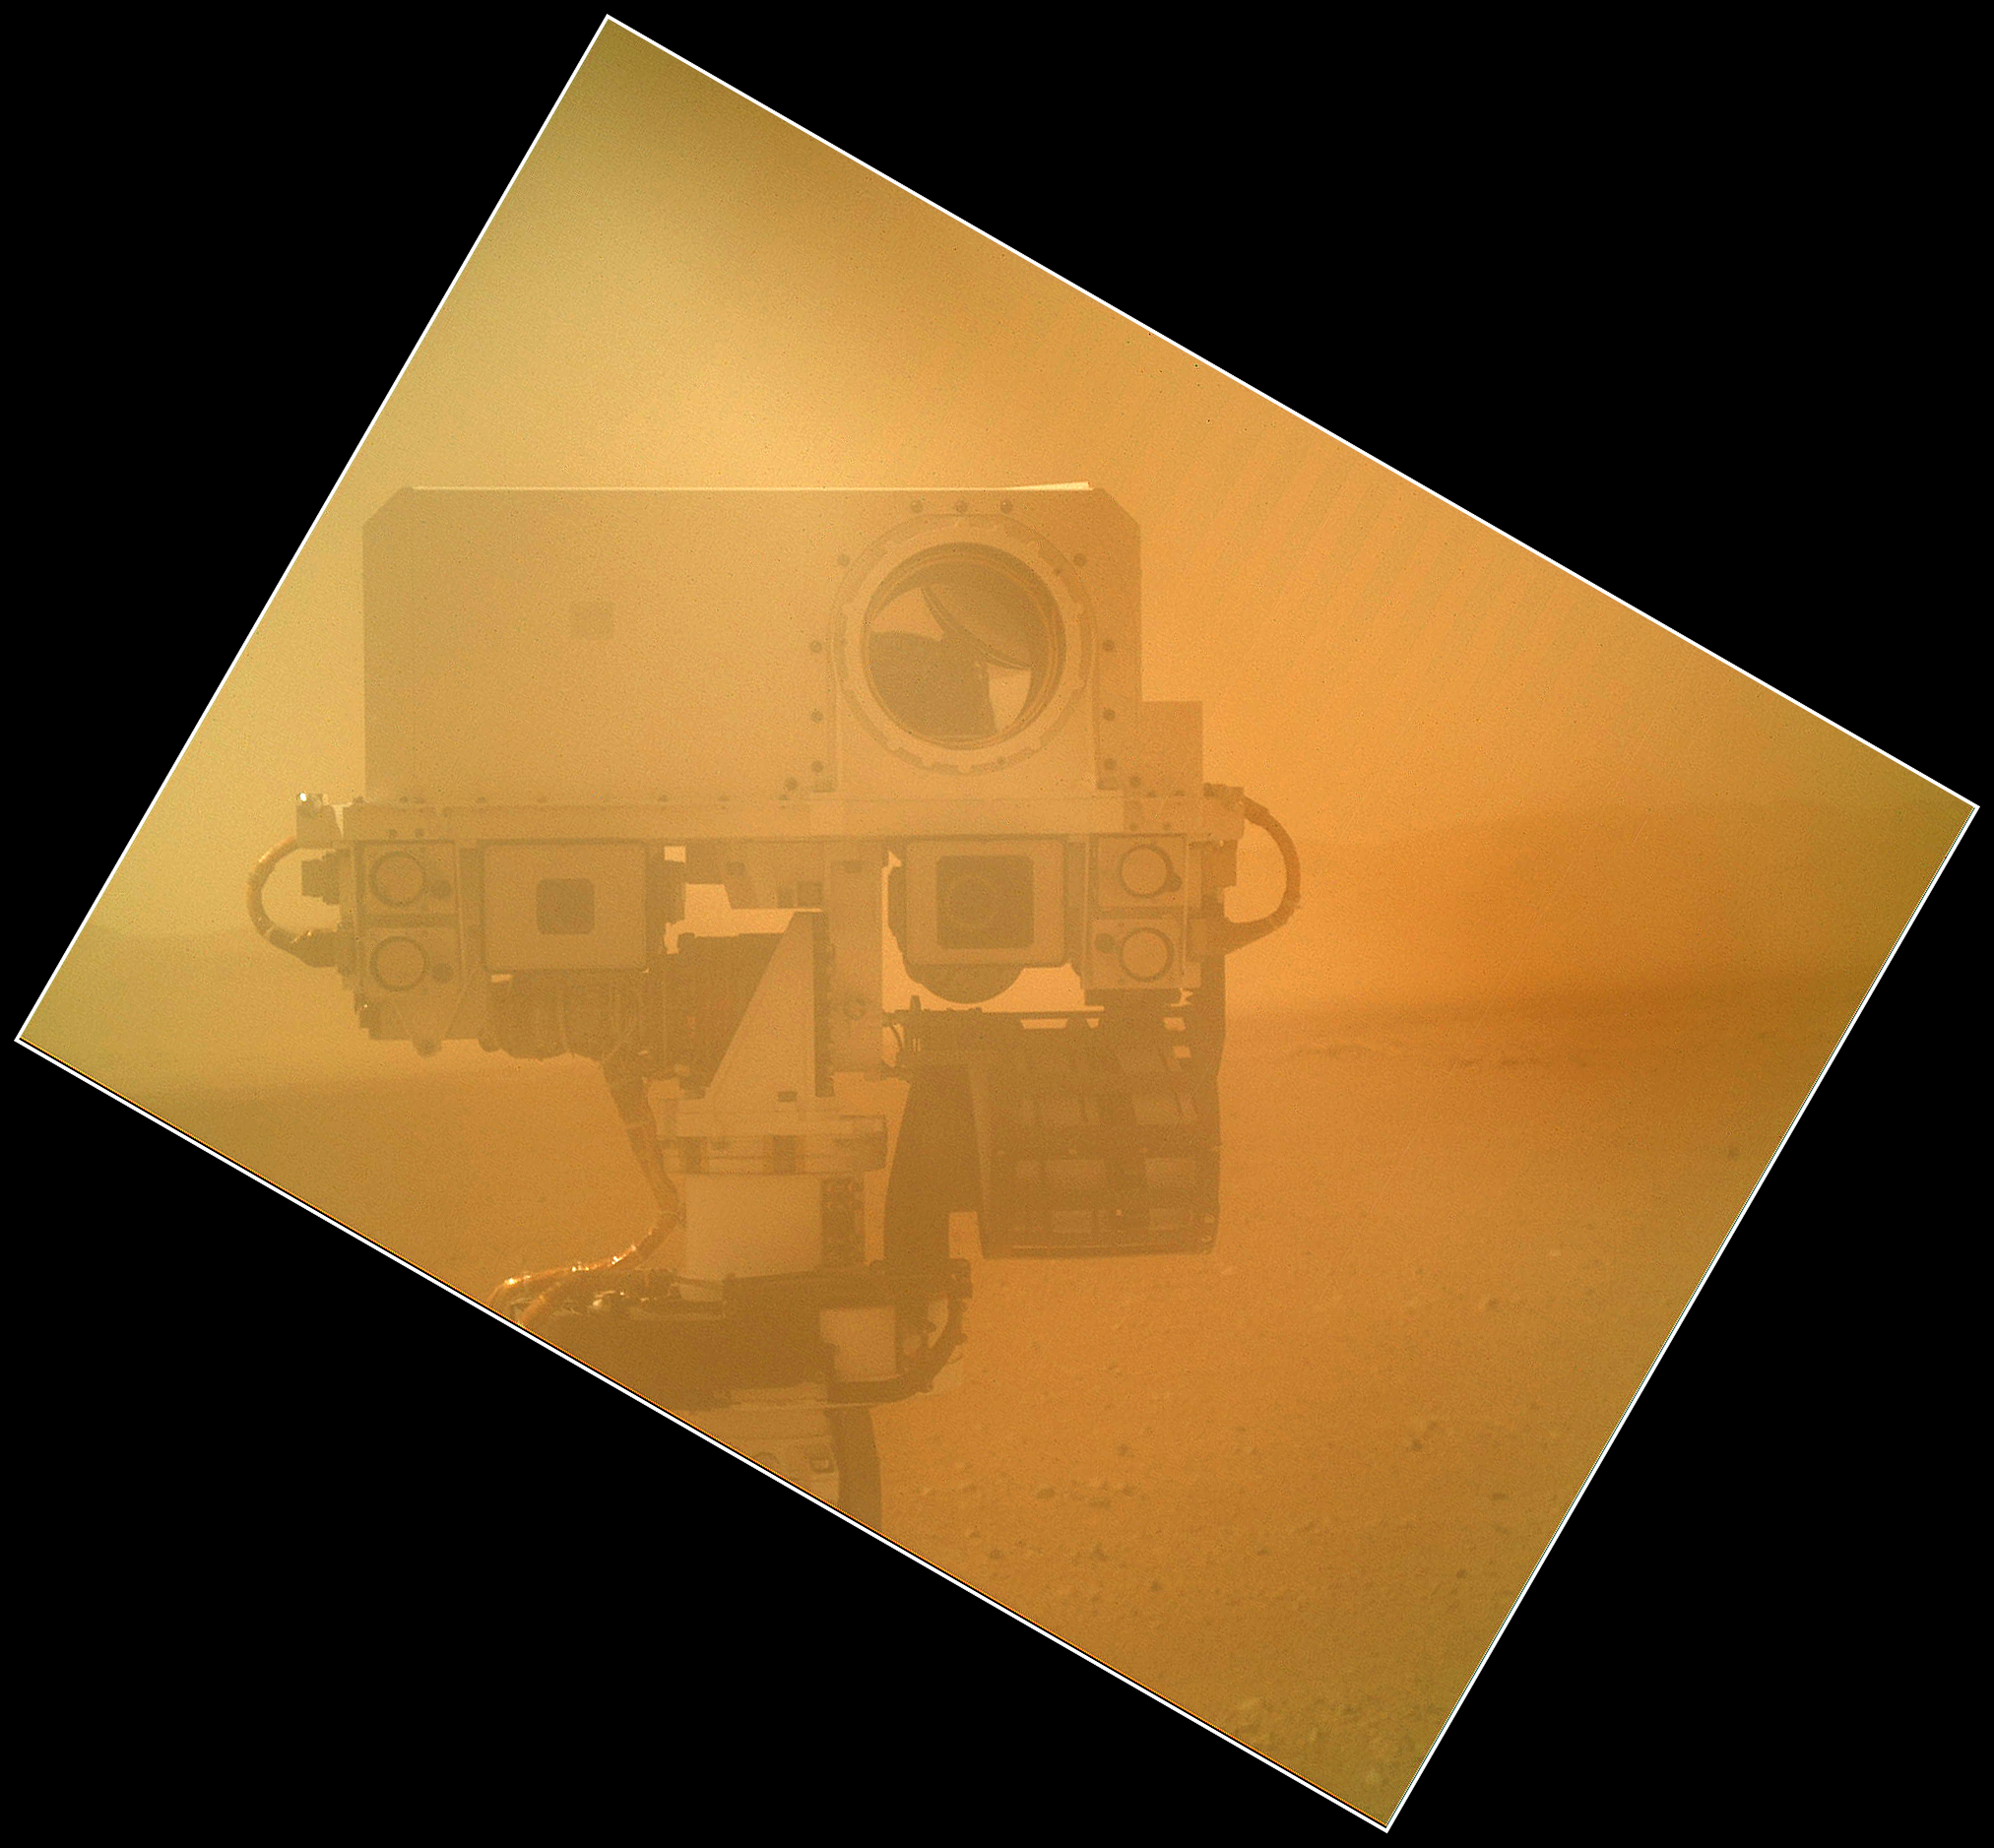

Rover Takes Self Portrait

On Sol 32 (Sept. 7, 2012) the Curiosity rover used the Mars Hand Lens Imager (MAHLI) located on its arm to obtain this self-portrait. The image shows the top of Curiosity’s Remote Sensing Mast including the ChemCam, two Mast cameras and four Navigation cameras. The angle of the frame reflects the position of the MAHLI camera on the arm when the image was taken. The image was acquired while MAHLI’s clear dust cover was closed.

The image was taken on a day when MAHLI and other instruments and tools on the turret were being inspected using the rover’s Mastcams and Navcams. The MAHLI cover was in the closed position in order to inspect the dust cover to esure that the cover, its hinge, and the volume it sweeps when it opens are clear of debris.

Credit: NASA/JPL-Caltech/Malin Space Science Systems